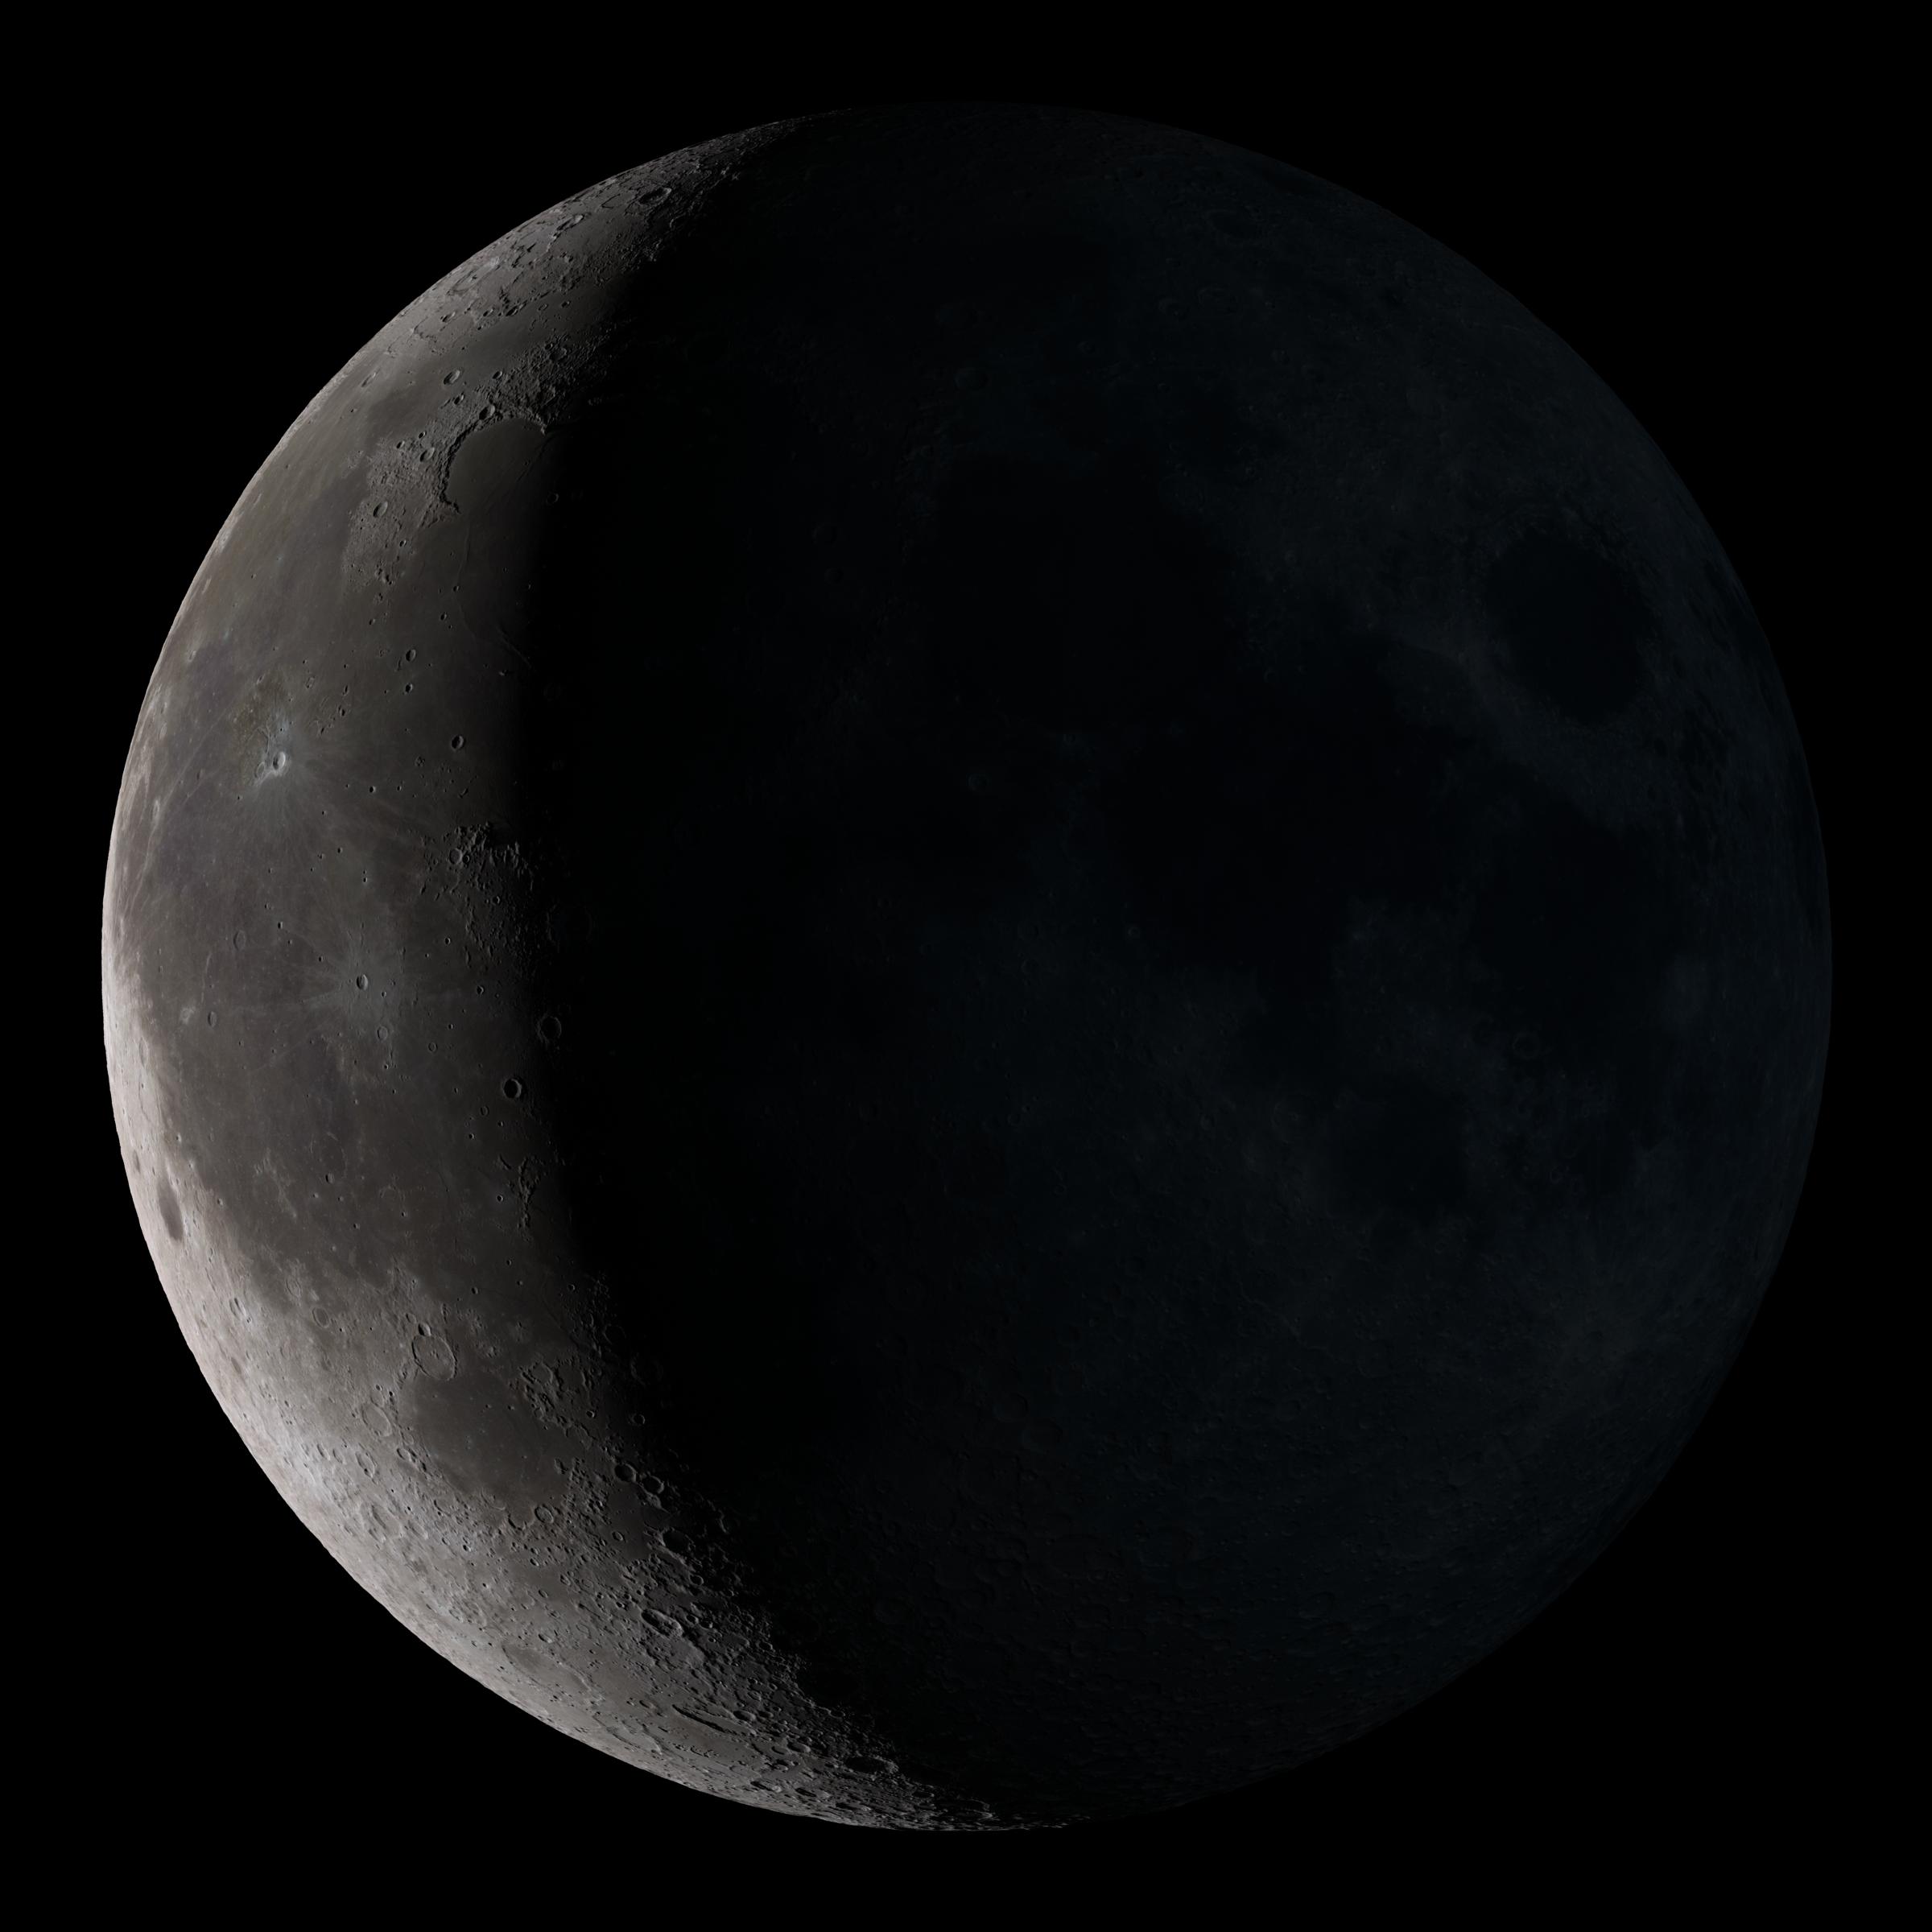

Waning Crescent

Waning crescent. Low to the east before sunrise. This marks the first time that accurate shadows at this level of detail are possible in such a computer simulation. The shadows are based on the global elevation map being developed from measurements by the Lunar Orbiter Laser Altimeter (LOLA) aboard the Lunar Reconnaissance Orbiter (LRO). LOLA has already taken more than 10 times as many elevation measurements as all previous missions combined. The Moon always keeps the same face to us, but not exactly the same face. Because of the tilt and shape of its orbit, we see the Moon from slightly different angles over the course of a month. When a month is compressed into 12 seconds, as it is in this animation, our changing view of the Moon makes it look like it's wobbling. This wobble is called libration. The word comes from the Latin for "balance scale" (as does the name of the zodiac constellation Libra) and refers to the way such a scale tips up and down on alternating sides. The sub-Earth point gives the amount of libration in longitude and latitude. The sub-Earth point is also the apparent center of the Moon's disk and the location on the Moon where the Earth is directly overhead. The Moon is subject to other motions as well. It appears to roll back and forth around the sub-Earth point. The roll angle is given by the position angle of the axis, which is the angle of the Moon's north pole relative to celestial north. The Moon also approaches and recedes from us, appearing to grow and shrink. The two extremes, called perigee (near) and apogee (far), differ by more than 10%. The most noticed monthly variation in the Moon's appearance is the cycle of phases, caused by the changing angle of the Sun as the Moon orbits the Earth. The cycle begins with the waxing (growing) crescent Moon visible in the west just after sunset. By first quarter, the Moon is high in the sky at sunset and sets around midnight. The full Moon rises at sunset and is high in the sky at midnight. The third quarter Moon is often surprisingly conspicuous in the daylit western sky long after sunrise. Celestial north is up in these images, corresponding to the view from the northern hemisphere. The descriptions of the print resolution stills also assume a northern hemisphere orientation. To adjust for southern hemisphere views, rotate the images 180 degrees, and substitute "north" for "south" in the descriptions.

Credit: NASA/Goddard Space Flight Center Scientific Visualization Studio